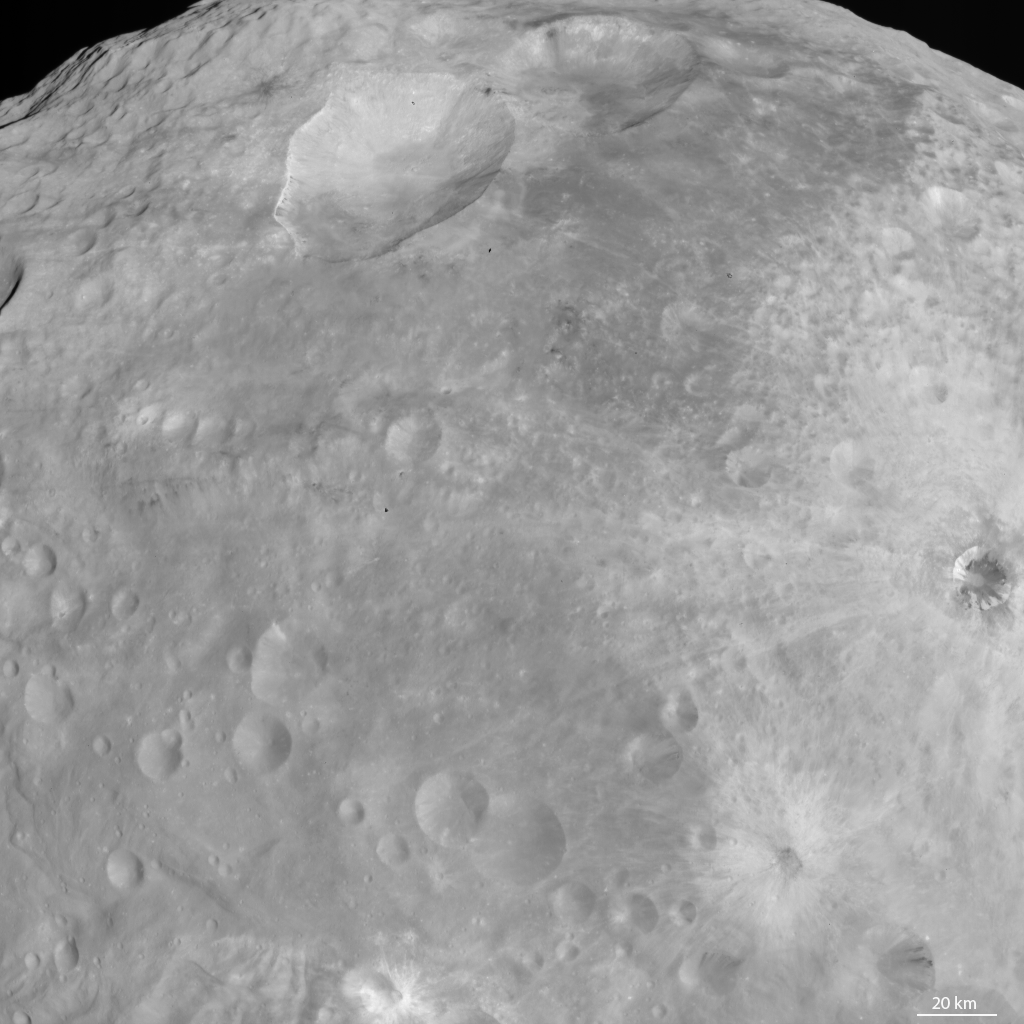

Craters with Bright Features

NASA’s Dawn spacecraft obtained this image with its framing camera on Aug. 18, 2011. This image was taken through the framing camera’s clear filter aboard the spacecraft. The image has a resolution of about 260 meters per pixel.

The Dawn mission to Vesta and Ceres is managed by the Jet Propulsion Laboratory, Pasadena, Calif., for NASA’s Science Mission Directorate, Washington, D.C. It is a project of the Discovery Program managed by NASA’s Marshall Space Flight Center, Huntsville, Ala. UCLA, is responsible for overall Dawn mission science. Orbital Sciences Corporation of Dulles, Va., designed and built the Dawn spacecraft.

The framing cameras were developed and built under the leadership of the Max Planck Institute for Solar System Research, Katlenburg-Lindau, Germany, with significant contributions by the German Aerospace Center (DLR) Institute of Planetary Research, Berlin, and in coordination with the Institute of Computer and Communication Network Engineering, Braunschweig. The framing camera project is funded by NASA, the Max Planck Society and DLR. JPL is a division of the California Institute of Technology, in Pasadena.

Credit: NASA/JPL-Caltech/UCLA/MPS/DLR/IDA